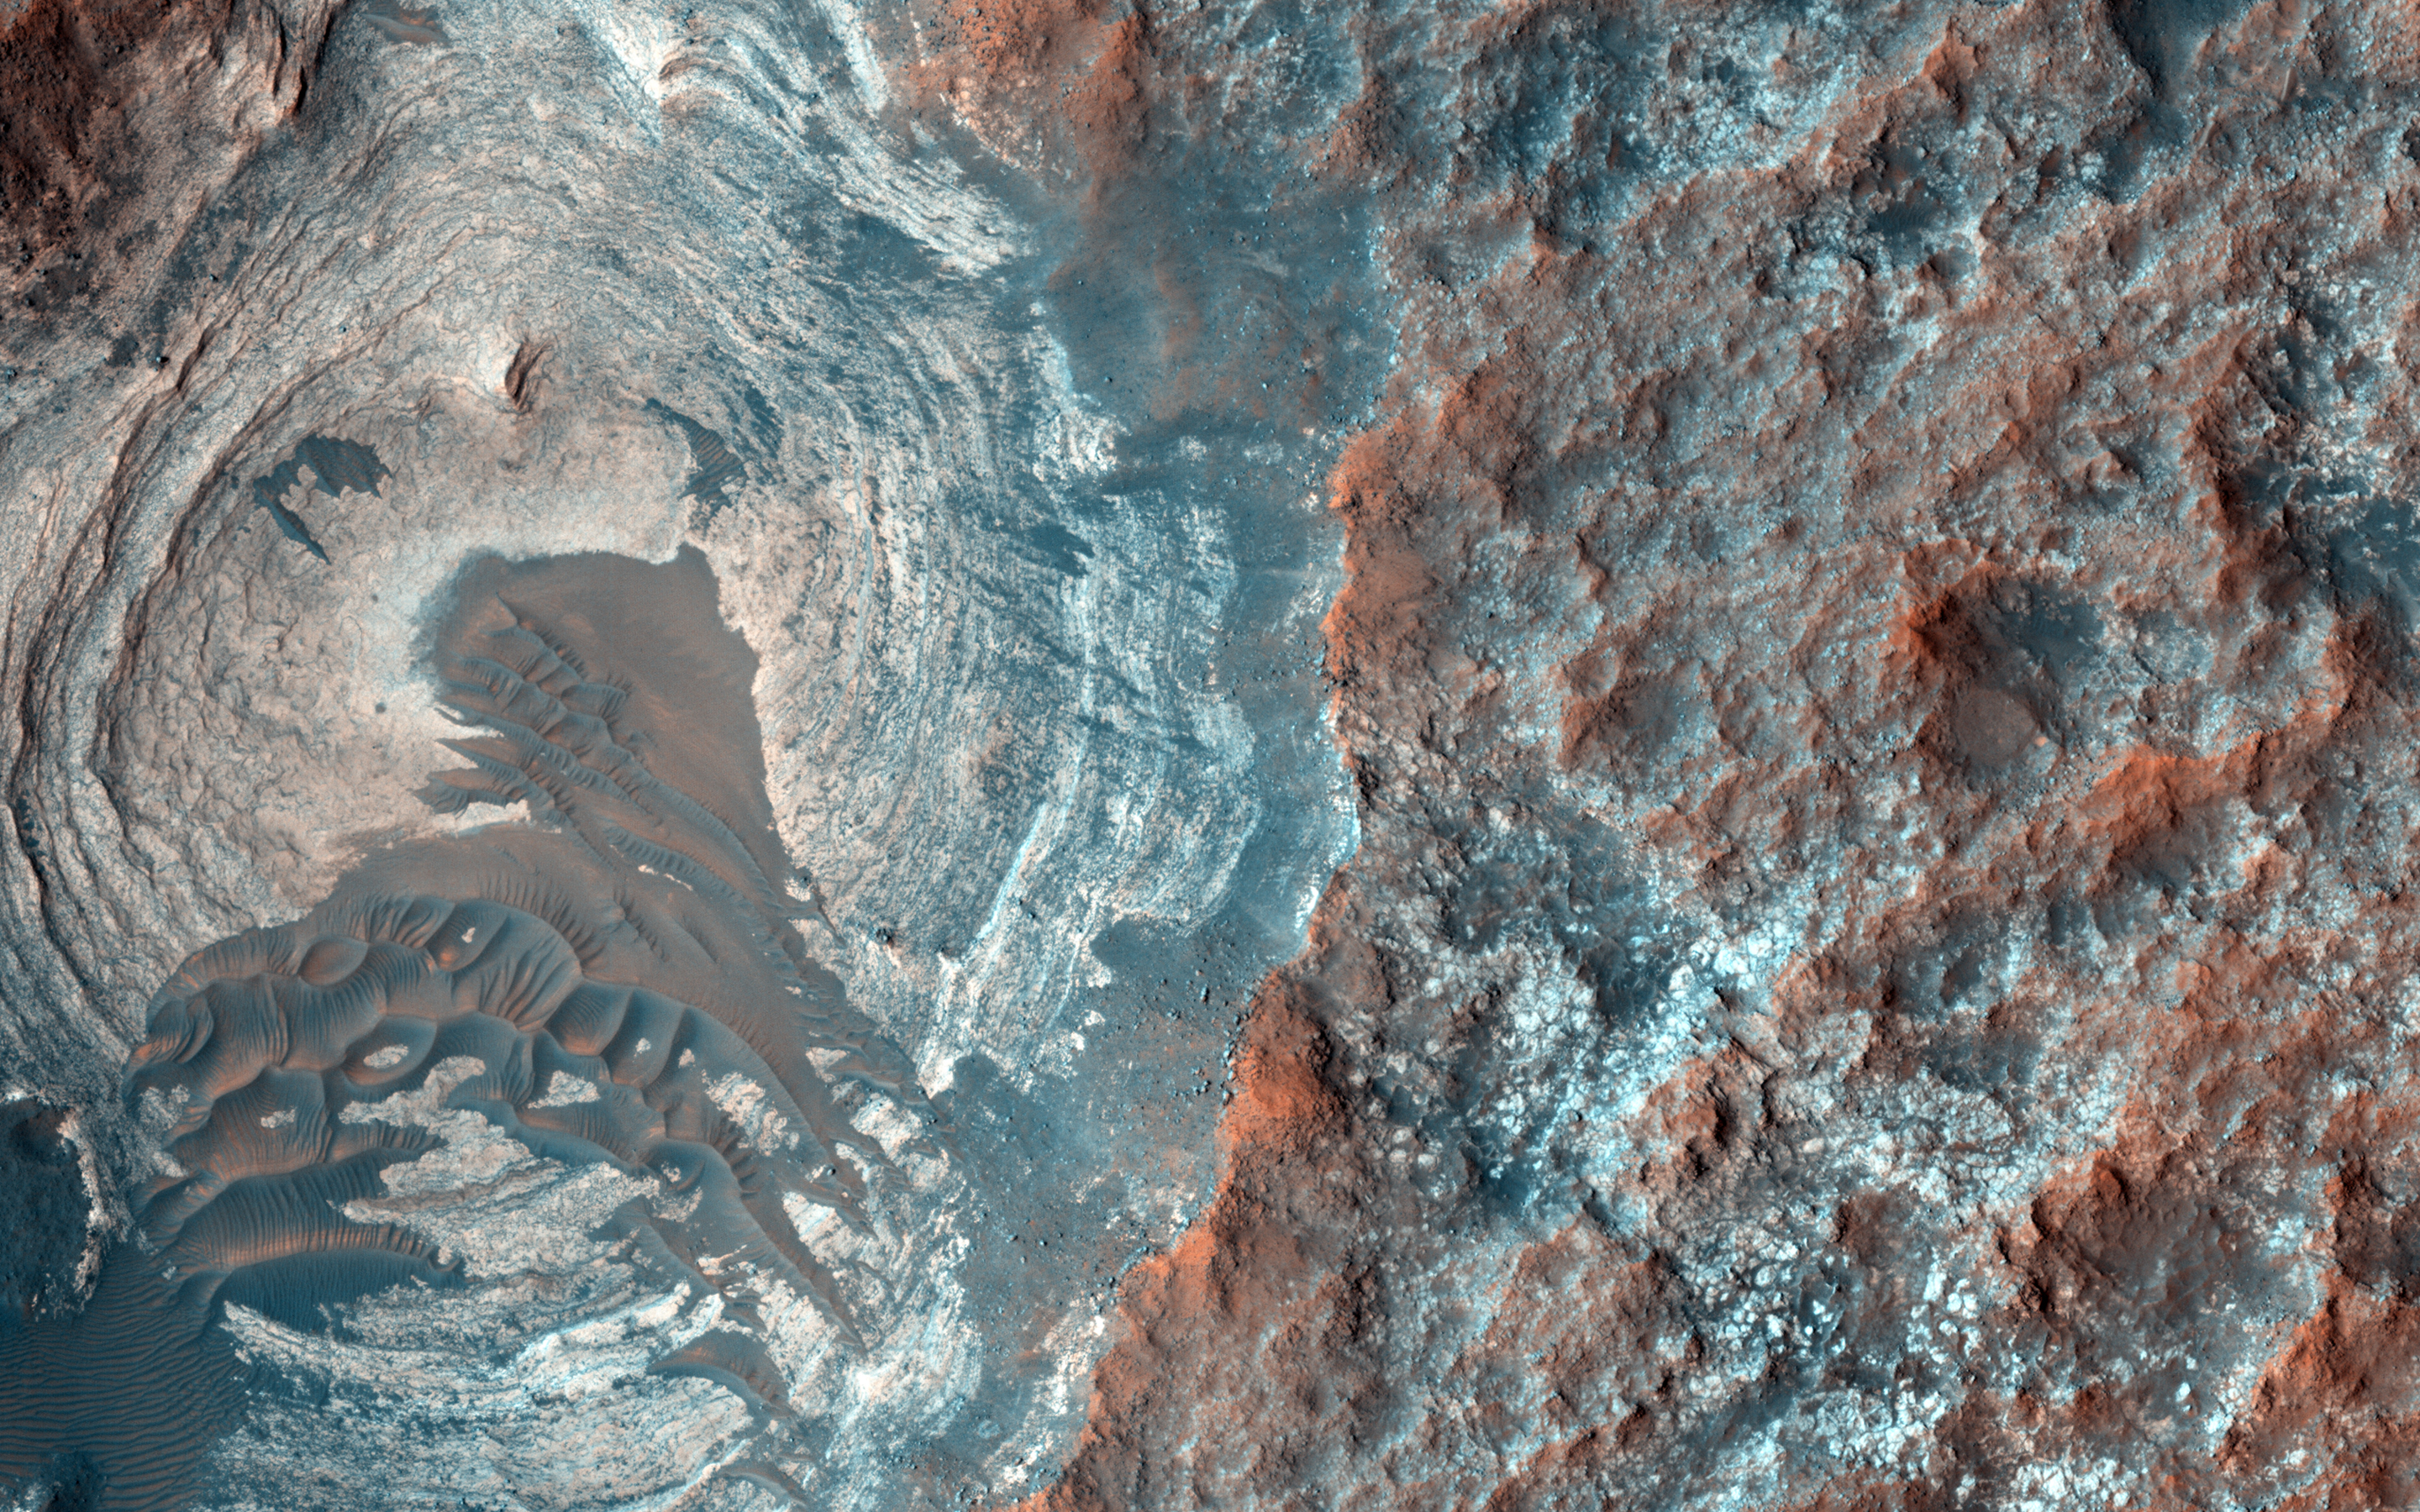

Layers and Dark Dunes

The target of this observation is a circular depression in a dark-toned unit associated with a field of cones to the northeast.

At the image scale of a Context Camera image, the depression appears to expose layers especially on the sides or walls of the depression, which are overlain by dark sands presumably associated with the dark-toned unit. HiRISE resolution, which is far higher than that of the Context Camera and its larger footprint, can help identify possible layers.

The University of Arizona, Tucson, operates HiRISE, which was built by Ball Aerospace & Technologies Corp., Boulder, Colo. NASA’s Jet Propulsion Laboratory, a division of the California Institute of Technology in Pasadena, manages the Mars Reconnaissance Orbiter Project for NASA’s Science Mission Directorate, Washington.

Credit: NASA/JPL-Caltech/University of Arizona